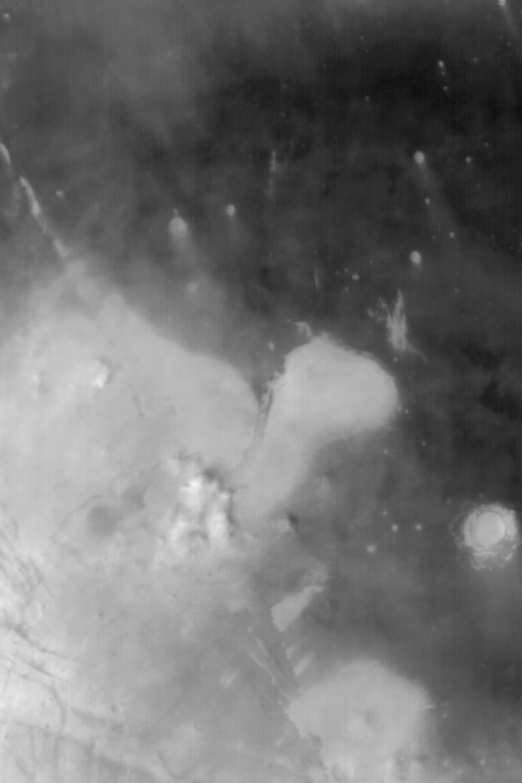

Small Dust Storm in Syria/Claritas

MGS MOC Release No. MOC2-567, 7 December 2003

This Mars Global Surveyor (MGS) Mars Orbiter Camera (MOC) wide angle image shows a small dust storm, and several other smaller dust plumes, billowing up from the light-toned plains near the boundary between Syria Planum and the Claritas Fossae. This (text missing) is monitored by MOC several times a week because it is frequently the site of small dust storms and extremely large dust devils. The image covers an area approximately 125 km (78 mi) wide and is illuminated from the left/lower left.

Credit: NASA/JPL/Malin Space Science Systems